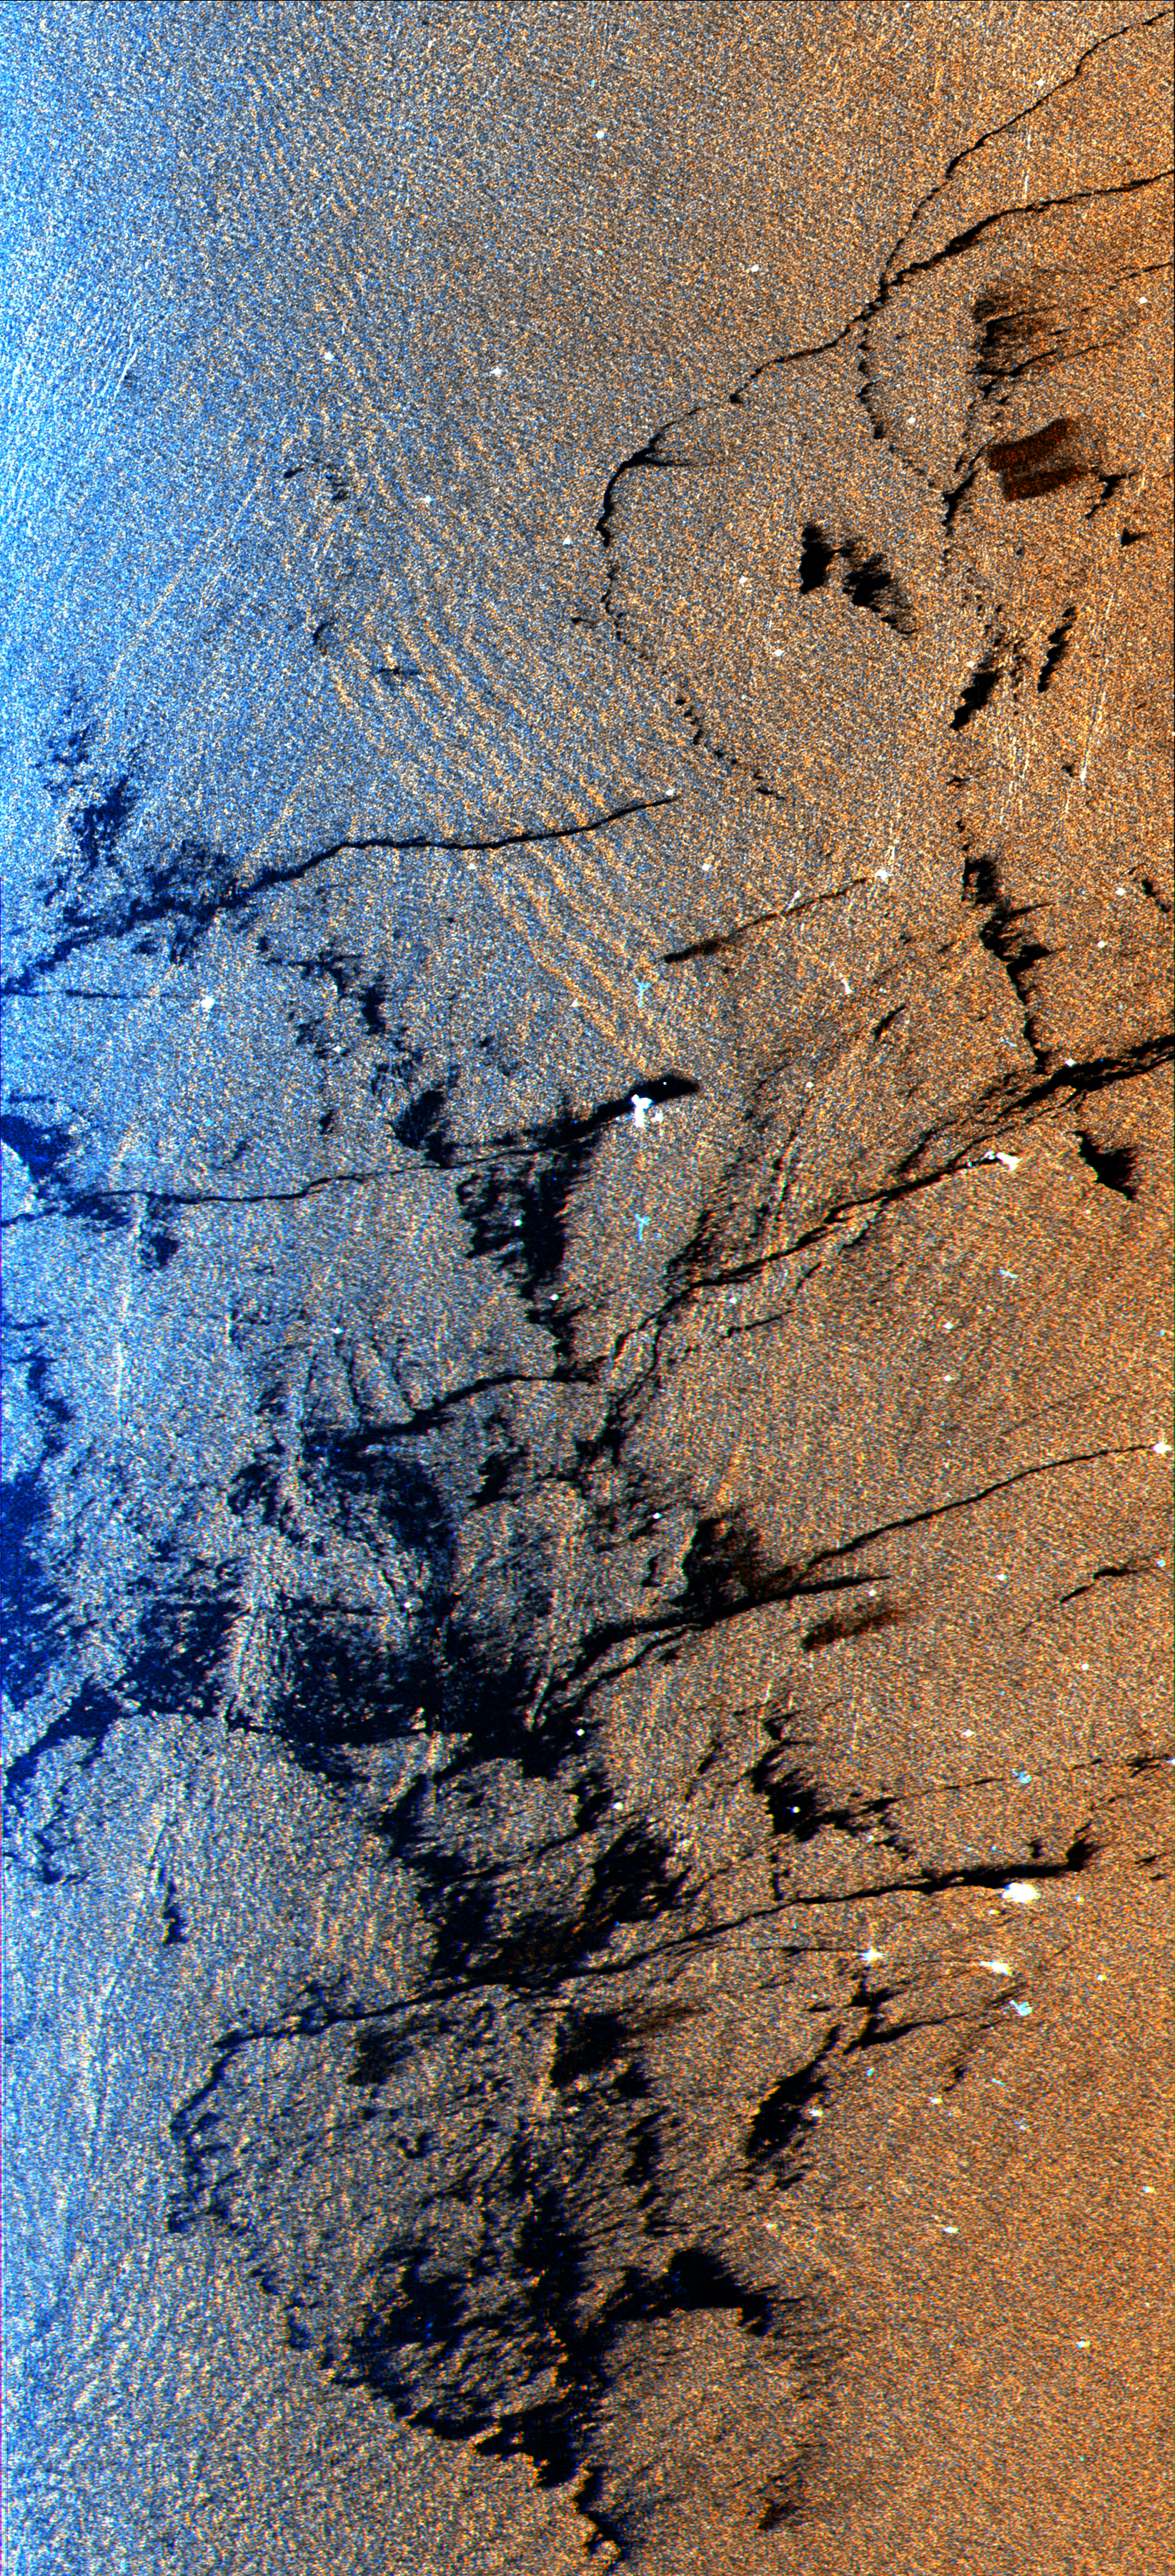

Space Radar Image of Oil Slicks

This is a radar image of an offshore drilling field about 150 km (93 miles) west of Bombay, India, in the Arabian Sea. The dark streaks are extensive oil slicks surrounding many of the drilling platforms, which appear as bright white spots. Radar images are useful for detecting and measuring the extent of oil seepages on the ocean surface, from both natural and industrial sources. The long, thin streaks extending from many of the platforms are spreading across the sea surface, pushed by local winds. The larger dark patches are dispersed slicks that were likely discharged earlier than the longer streaks, when the winds were probably from a different direction. The dispersed oil will eventually spread out over the more dense water and become a layer which is a single molecule thick. Many forms of oil, both from biological and from petroleum sources, smooth out the ocean surface, causing the area to appear dark in radar images. There are also two forms of ocean waves shown in this image. The dominant group of large waves (upper center) are called internal waves. These waves are formed below the ocean surface at the boundary between layers of warm and cold water and they appear in the radar image because of the way they change the ocean surface. Ocean swells, which are waves generated by winds, are shown throughout the image but are most distinct in the blue area adjacent to the internal waves. Identification of waves provide oceanographers with information about the smaller scale dynamic processes of the ocean.

This image was acquired by the Spaceborne Imaging Radar-C/X-Band Synthetic Aperture Radar (SIR-C/X-SAR) aboard the space shuttle Endeavour on October 9, 1994. The colors are assigned to different frequencies and polarizations of the radar as follows: Red is L-band vertically transmitted, vertically received; green is the average of L-band vertically transmitted, vertically received and C-band vertically transmitted, vertically received; blue is C-band vertically transmitted, vertically received. The image is located at 19.25 degrees north latitude and 71.34 degrees east longitude and covers an area 20 km by 45 km (12.4 miles by 27.9 miles). SIR-C/X-SAR, a joint mission of the German, Italian and United States space agencies, is part of NASA’s Mission to Planet Earth.

Credit: NASA/JPL